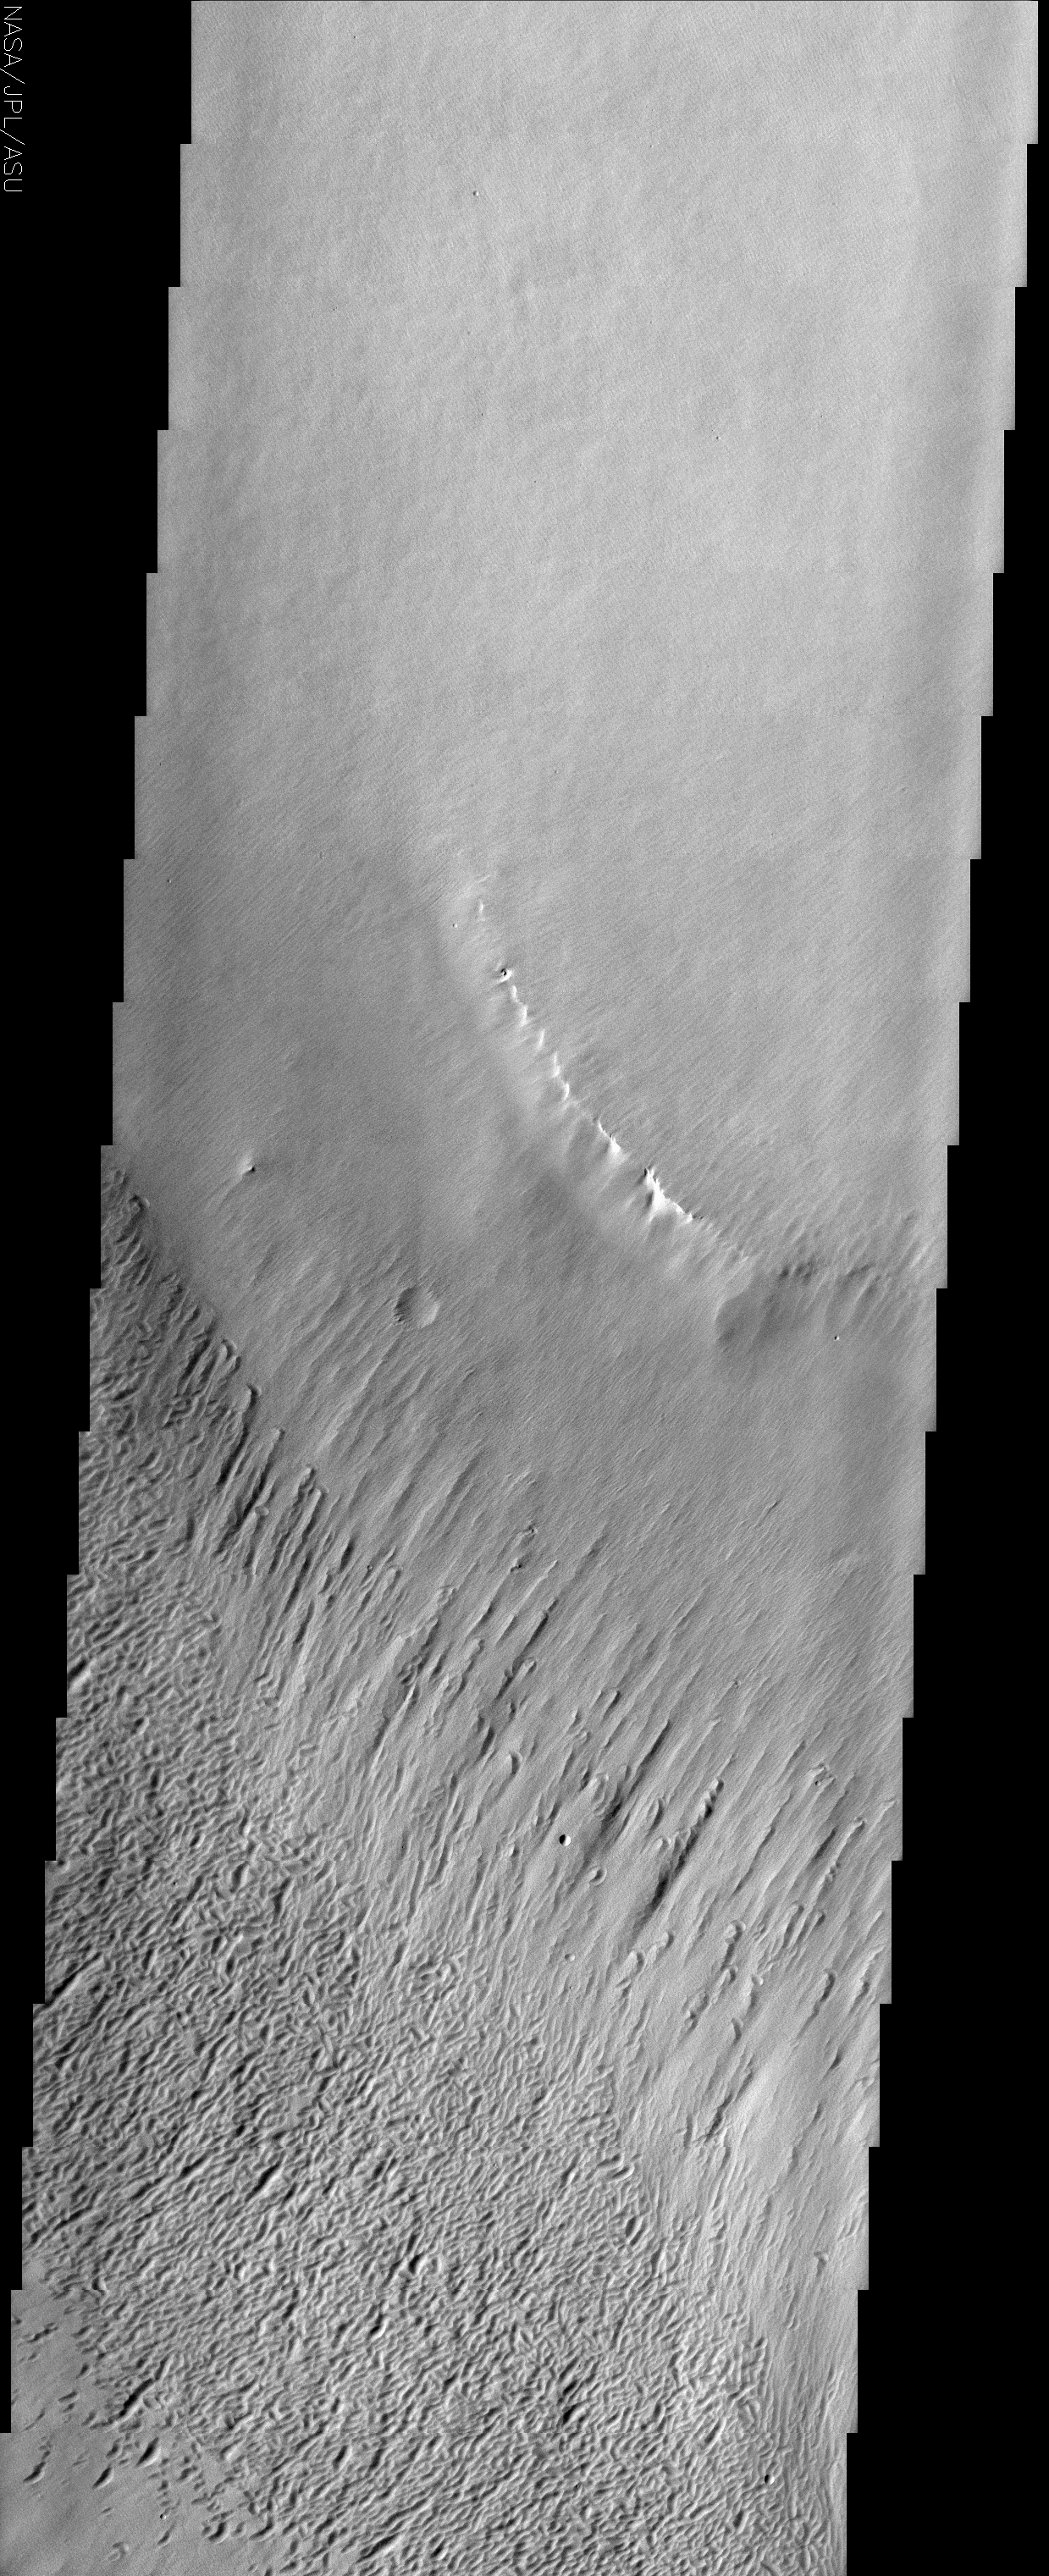

Yardangs in Medusa Fossae

(Released 29 July 2002)
This THEMIS visible image covers a portion of the Medusa Fossae formation, near the equator of Mars. The most characteristic feature of the Medusa Fossae formation is the abundance of “yardangs,” which are erosional landforms carved by the wind. These features usually form in a linear fashion, and can be indicators of prevailing paleowind directions. On Earth, yardangs are typically found in rocks that are easily eroded, such as those that form from consolidated volcanic ash, dust-fall deposits or lake sediments.

In this particular area of Medusa Fossae, the size, spacing, and orientation of the yardangs varies throughout the image. The largest form a stripe across the center of the image, while the smallest are found in the top half of the image (look closely). The small yardangs at the very top of the image are oriented NW-SE; however, the orientation changes to NE-SW near the bright ridge in the center of the image. The variation in size and orientation appears to correspond with topographic layers, and may be due either to differences in consolidation or changes in wind strength or direction as the yardangs were formed. Finally, the terrain in the lower third of the image appears etched or pitted, and was probably also formed by wind erosion.

Credit: NASA/JPL/Arizona State University